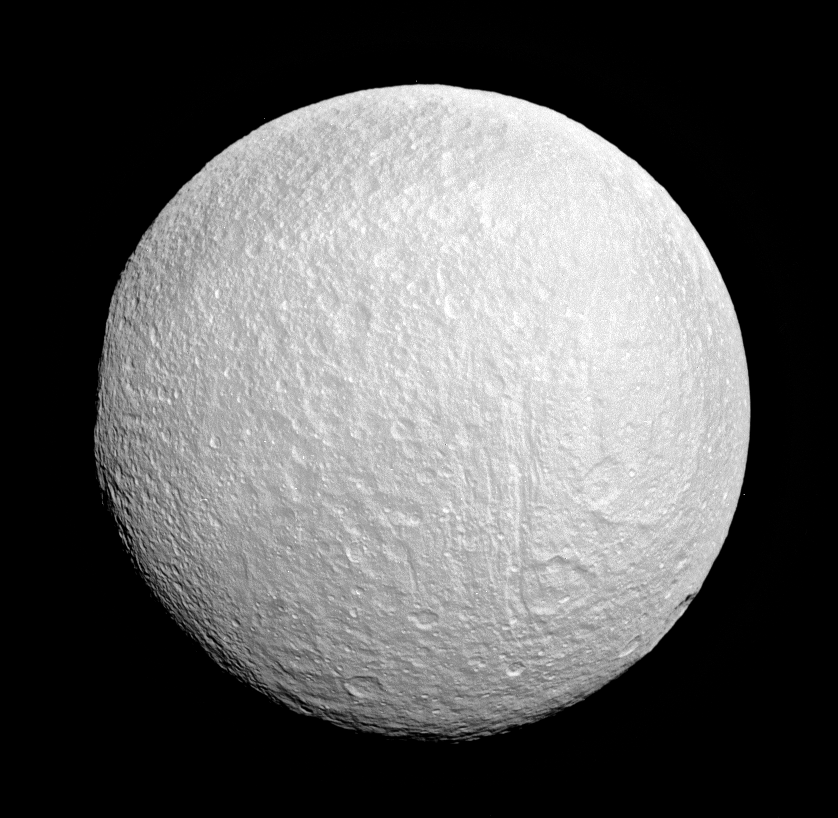

Band Becomes Bright

Ithaca Chasma rips across Tethys from north to south near the center of this view. The moon’s western limb is flattened, indicating the rim of the giant impact basin Odysseus.

The dark, east-west trending band often observed in this region (see PIA07571) is just visible here, but its contrast is reversed at these short, ultraviolet wavelengths — it is bright against the already bright terrain.

North on Tethys (1,071 kilometers, or 665 miles across) is up and rotated 24 degrees to the left. This view looks toward the moon’s Saturn-facing hemisphere.

The image was taken with the Cassini spacecraft narrow-angle camera on May 27, 2007 using a combination of spectral filters sensitive to wavelengths of light centered at 298 and 338 nanometers. The view was obtained at a distance of approximately 267,000 kilometers (166,000 miles) from Tethys and at a Sun-Tethys-spacecraft, or phase, angle of 13 degrees. Image scale is 2 kilometers (5,236 feet) per pixel.

The Cassini-Huygens mission is a cooperative project of NASA, the European Space Agency and the Italian Space Agency. The Jet Propulsion Laboratory, a division of the California Institute of Technology in Pasadena, manages the mission for NASA’s Science Mission Directorate, Washington, D.C. The Cassini orbiter and its two onboard cameras were designed, developed and assembled at JPL. The imaging operations center is based at the Space Science Institute in Boulder, Colo.

Credit: NASA/JPL/Space Science Institute